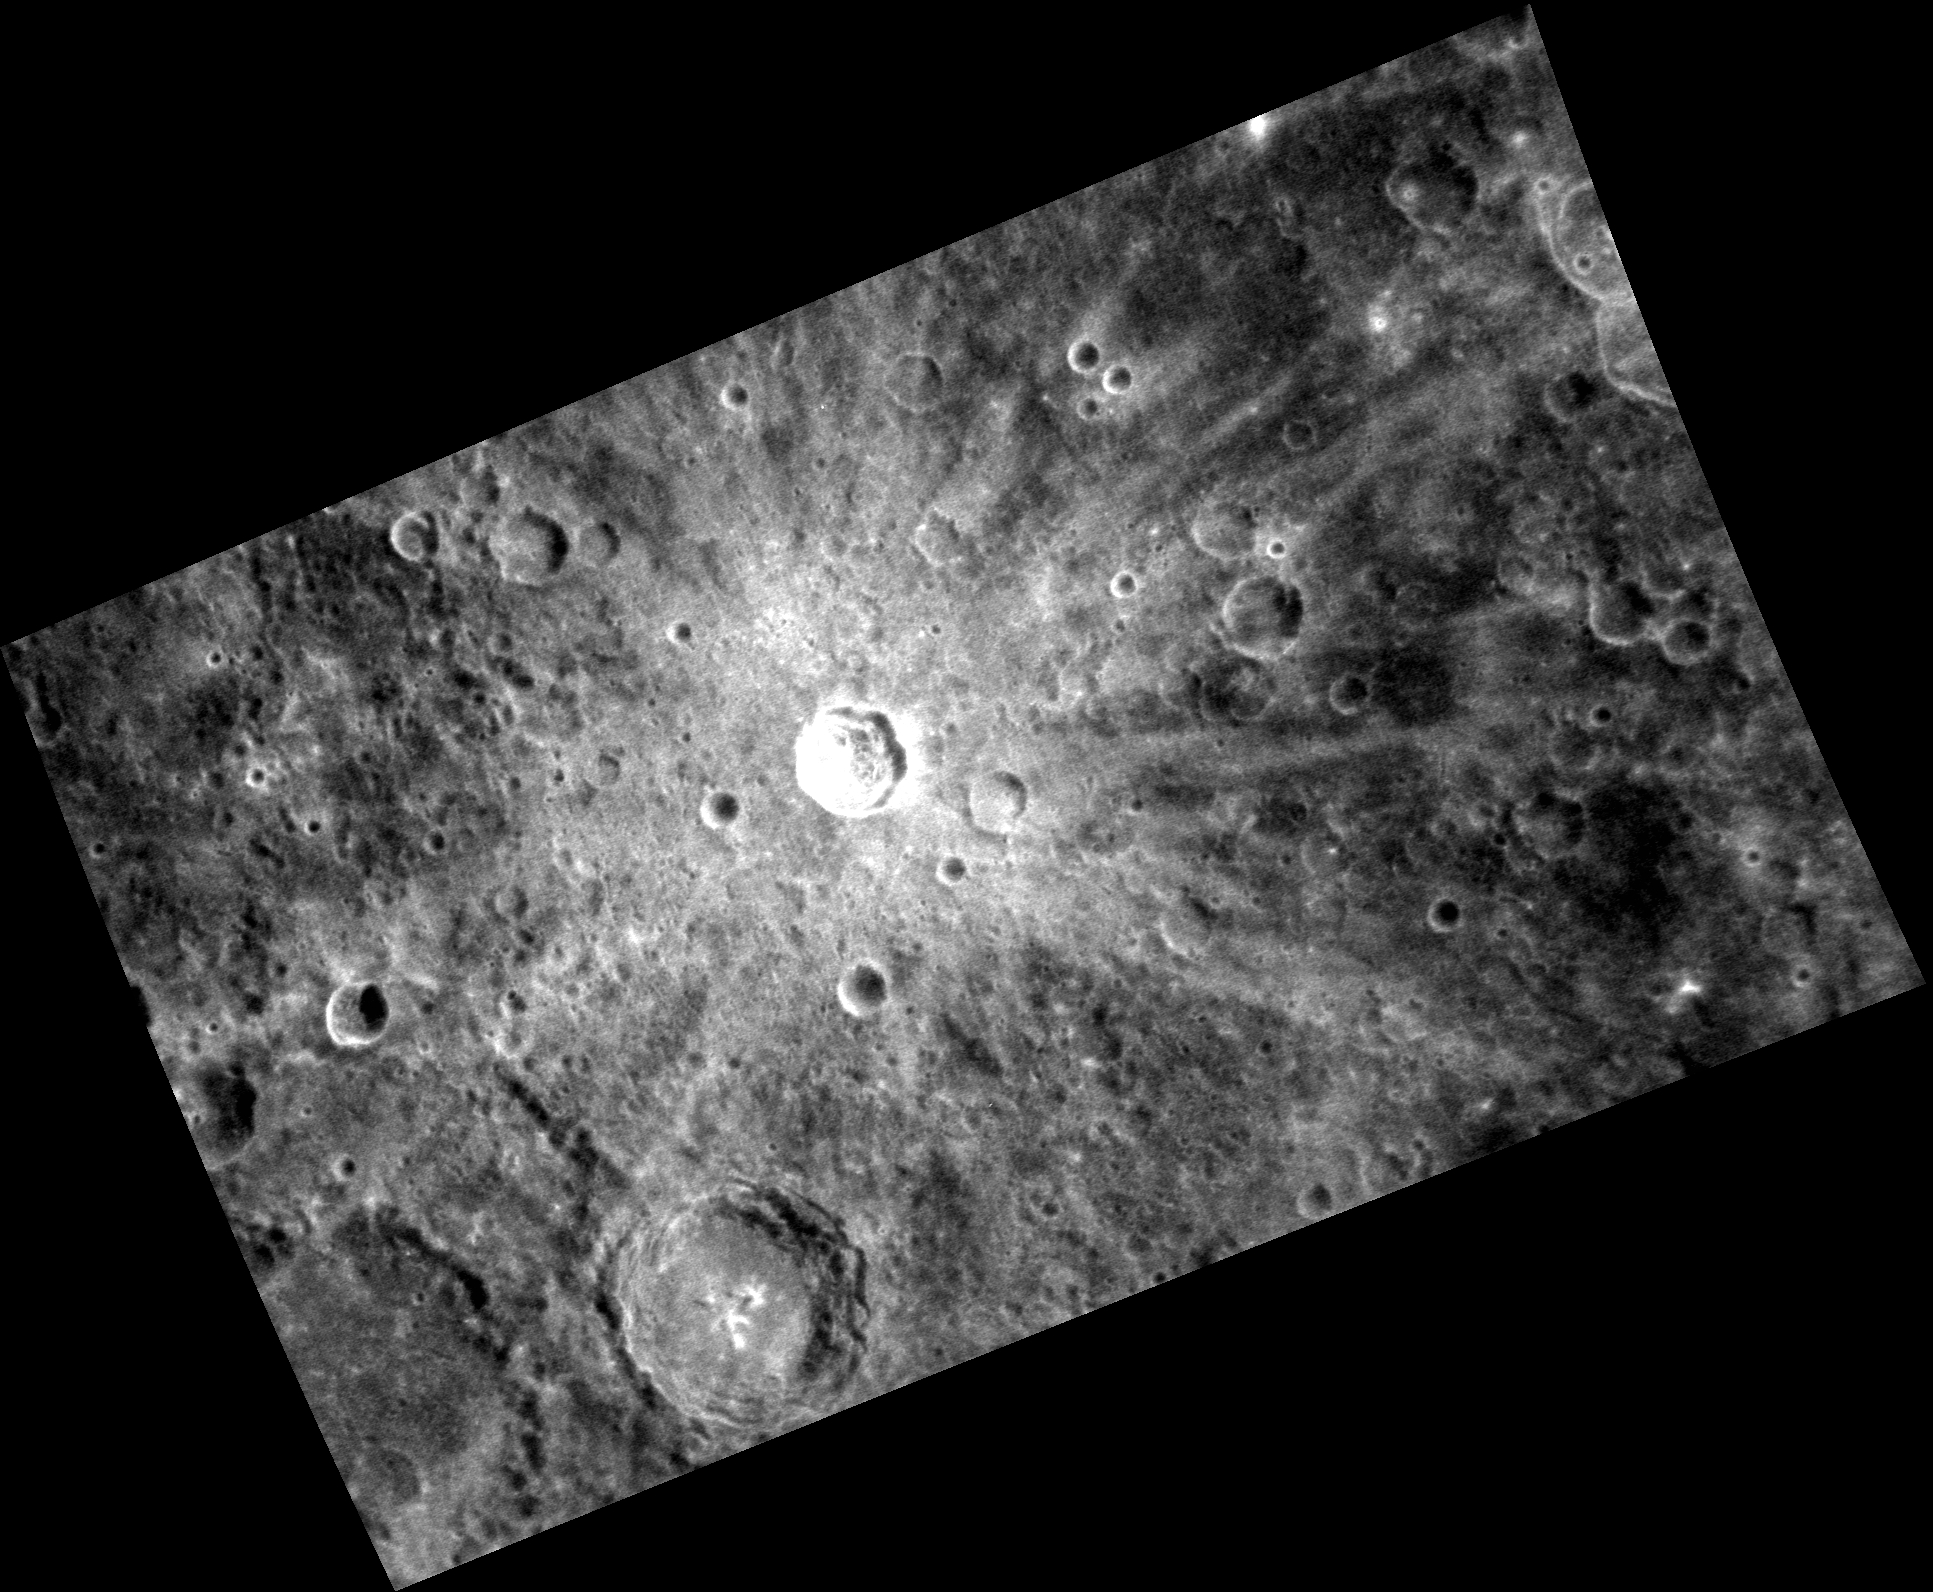

Not One of the Seven Dwarves

The bright, rayed crater in this image is one of the most prominent on Mercury. Named Snorri, after an Icelandic writer and poet, the crater was discovered in images returned by the Mariner 10 spacecraft. A color view of Snorri and surroundings was presented in a previous Gallery image (PIA14233).

This image was acquired as part of MDIS’s high-resolution surface morphology base map. The surface morphology base map covers more than 99% of Mercury’s surface with an average resolution of 200 meters/pixel. Images acquired for the surface morphology base map typically are obtained at off-vertical Sun angles (i.e., high incidence angles) and have visible shadows so as to reveal clearly the topographic form of geologic features.

Date acquired: October 14, 2011
Image Mission Elapsed Time (MET): 227045180
Image ID: 882221
Instrument: Narrow Angle Camera (NAC) of the Mercury Dual Imaging System (MDIS)
Center Latitude: -9.42°
Center Longitude: 277.1° E
Resolution: 195 meters/pixel
Scale: Snorri is about 21 km (13 mi.) in diameter.
Incidence Angle: 22.4°
Emission Angle: 51.0°
Phase Angle: 73.4°

The MESSENGER spacecraft is the first ever to orbit the planet Mercury, and the spacecraft’s seven scientific instruments and radio science investigation are unraveling the history and evolution of the Solar System’s innermost planet. MESSENGER acquired over 150,000 images and extensive other data sets. MESSENGER is capable of continuing orbital operations until early 2015.

For information regarding the use of images, see the MESSENGER image use policy.

Credit: NASA/Johns Hopkins University Applied Physics Laboratory/Carnegie Institution of Washington